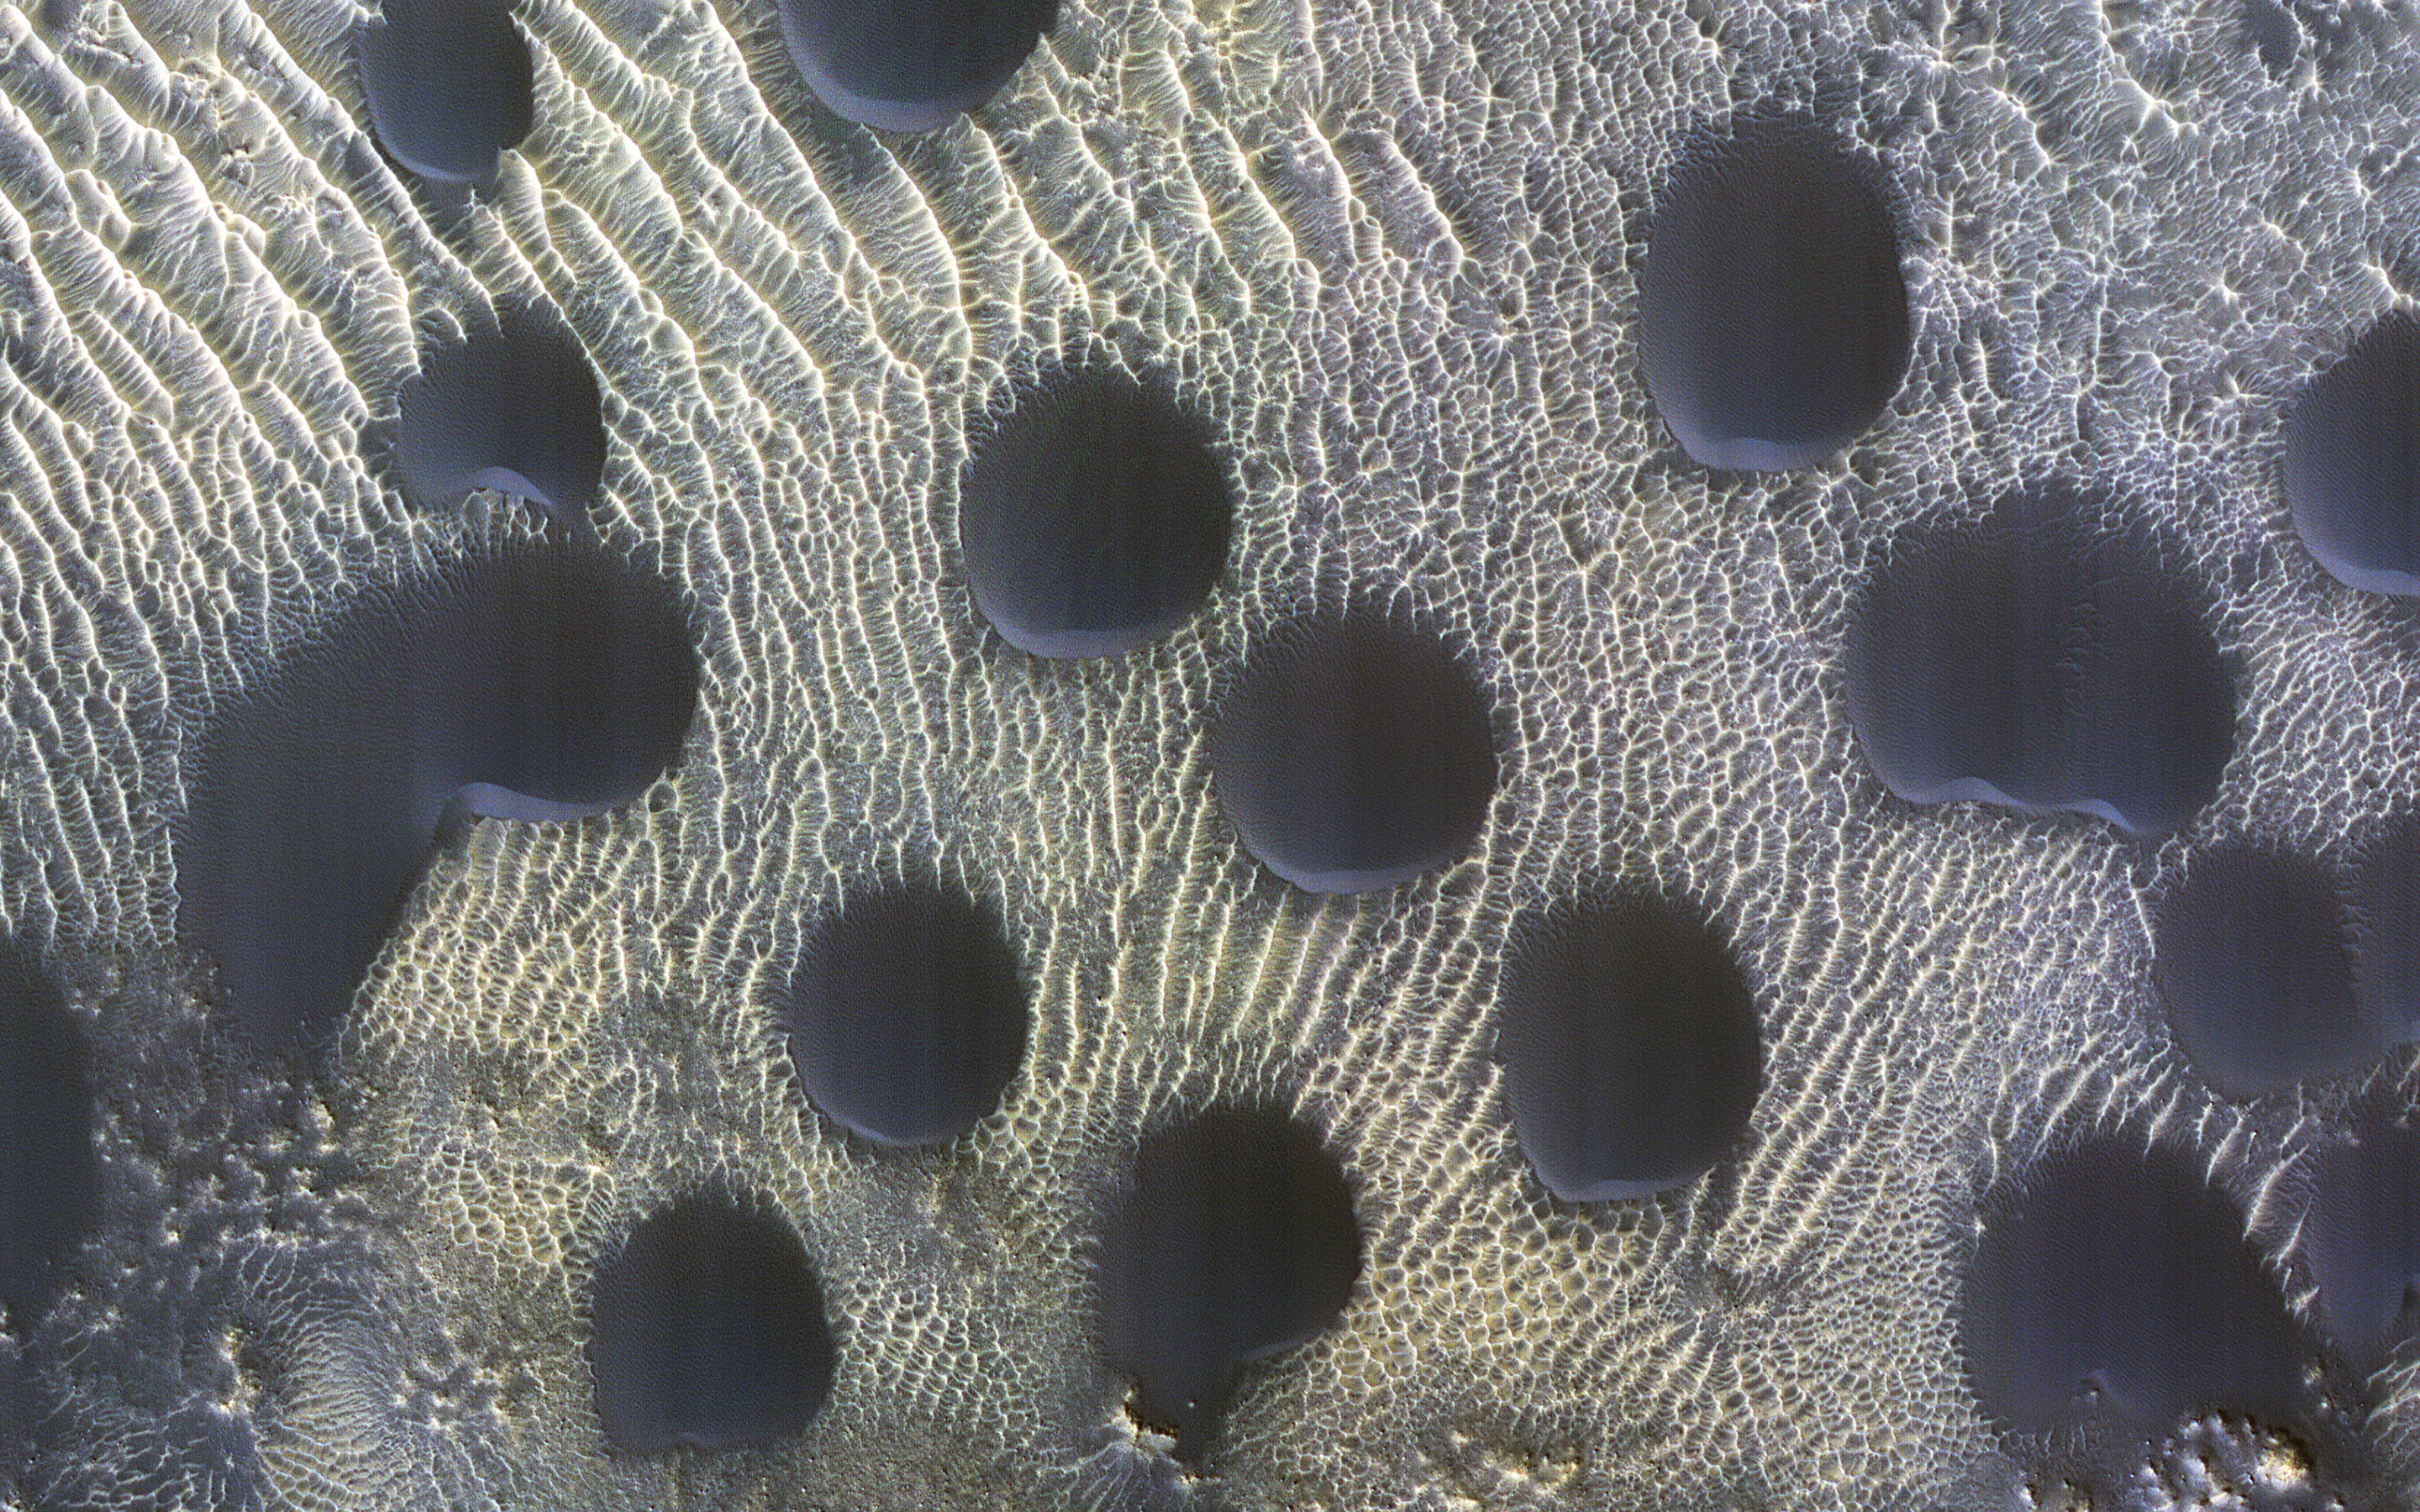

Circular Sand Dunes

Sand dunes of many shapes and sizes are common on Mars. In this example, the dunes are almost perfectly circular, which is unusual.

They are still slightly asymmetrical, with steep slip faces on the south ends. This indicates that sand generally moves to the south, but the winds may be variable.

This is part of a series of images to monitor how frost disappears in the late winter; this observation appears to be free of frost. A previous image shows when the surface was covered by frost.

The map is projected here at a scale of 25 centimeters (9.8 inches) per pixel. (The original image scale is 30.3 centimeters [11.9 inches] per pixel [with 1 x 1 binning]; objects on the order of 91 centimeters [35.8 inches] across are resolved.) North is up.

The University of Arizona, in Tucson, operates HiRISE, which was built by Ball Aerospace & Technologies Corp., in Boulder, Colorado. NASA’s Jet Propulsion Laboratory, a division of Caltech in Pasadena, California, manages the Mars Reconnaissance Orbiter Project for NASA’s Science Mission Directorate, Washington.

Credit: NASA/JPL-Caltech/University of Arizona